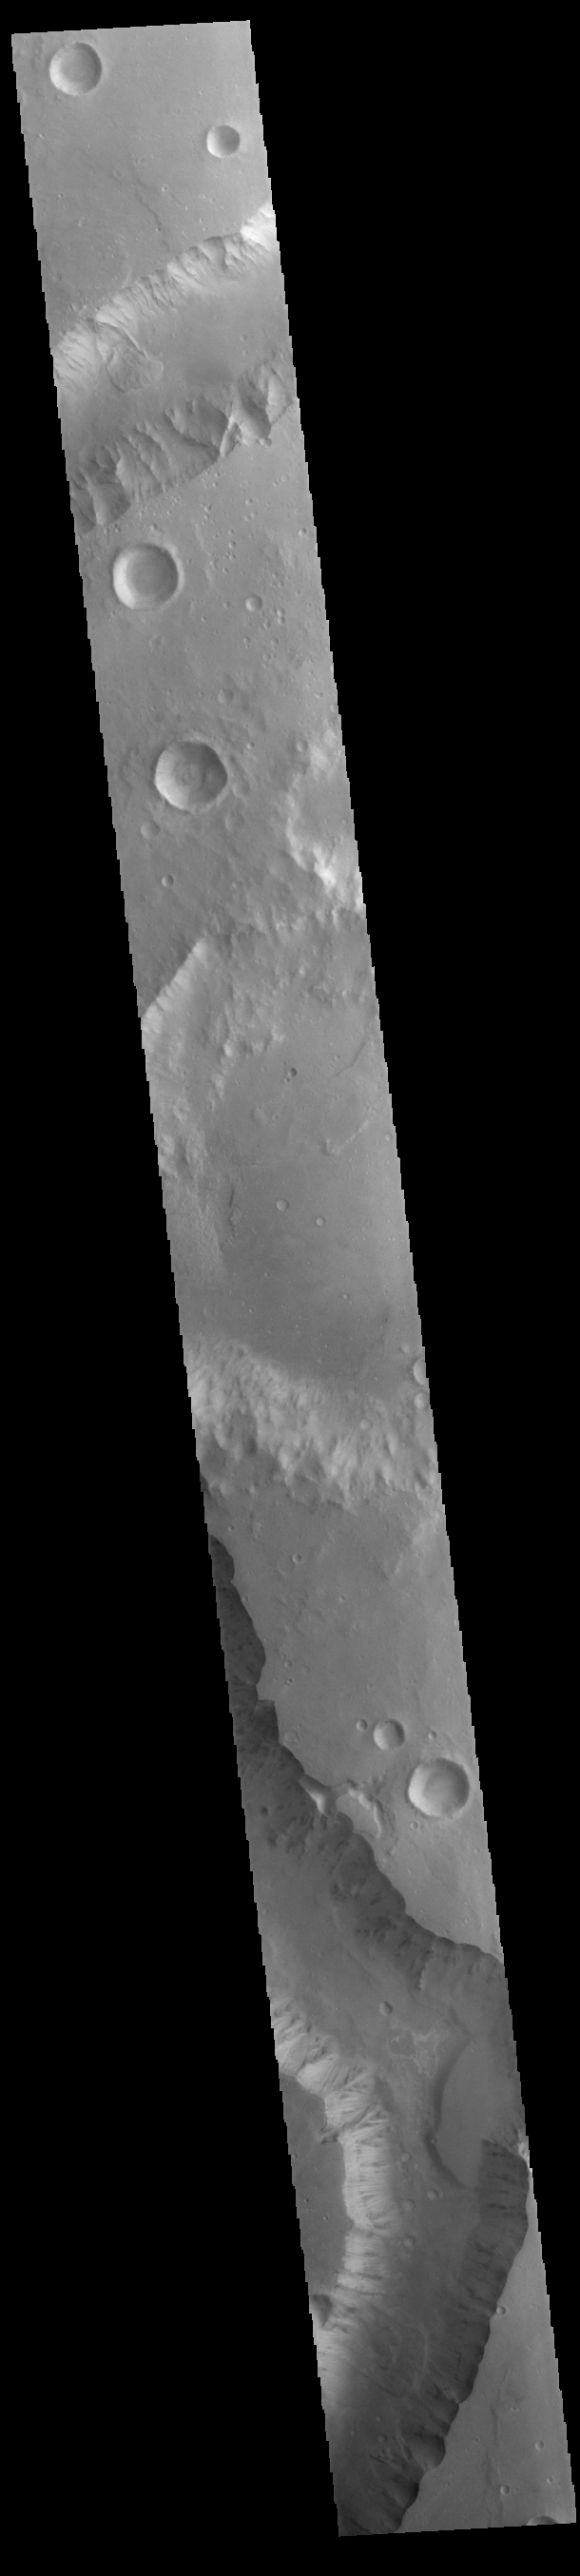

Shalbatana Vallis

Today’s VIS image shows a portion of Shalbatana Vallis. Located in Xanthe Terra, Shalbatana Vallis is an outflow channel carved by massive floods of escaping groundwater whose source lies far to the south of this image. Shalbatana Vallis is over 1300 km long (808 miles). This channel, and all others in this region, drain into Chryse Planitia.

Credit: NASA/JPL-Caltech/ASU